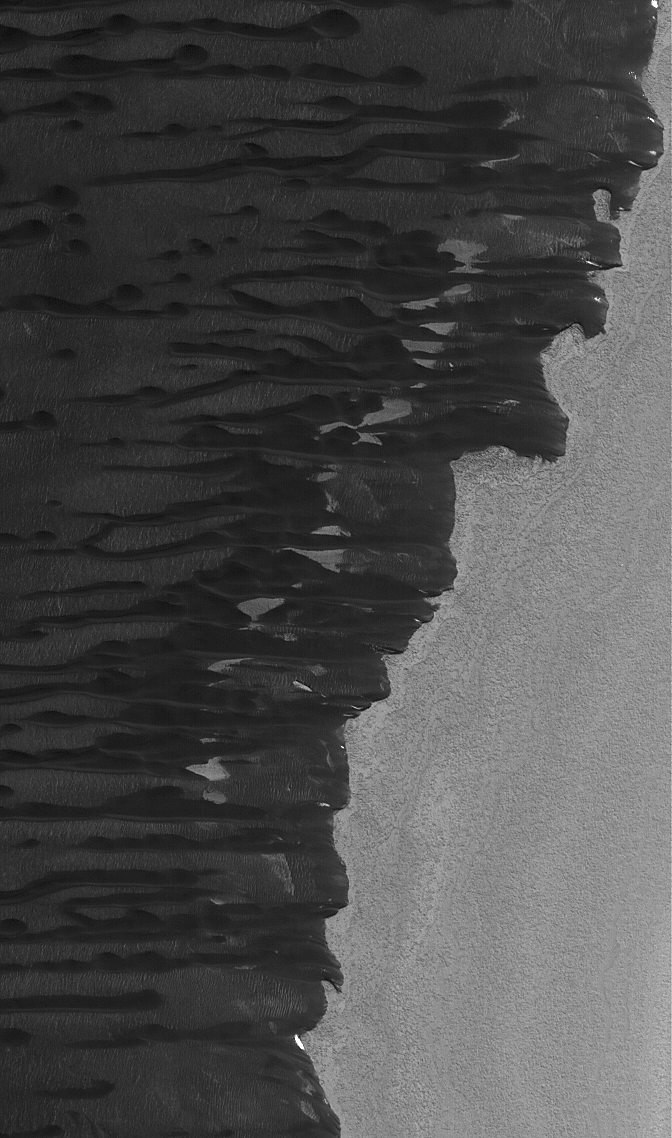

North Polar Dunes

31 December 2004
This Mars Global Surveyor (MGS) Mars Orbiter Camera (MOC) image shows dark sand dunes in the north polar region of Mars. They are streaming away (toward the left) from a low escarpment at the edge of an outlier of polar water ice (the bright area on the right). The picture covers an area about 3 km (1.9 mi) wide and is located near 80.7°N, 80.2°W. Sunlight illuminates the scene from the lower left.

Credit: NASA/JPL/Malin Space Science Systems